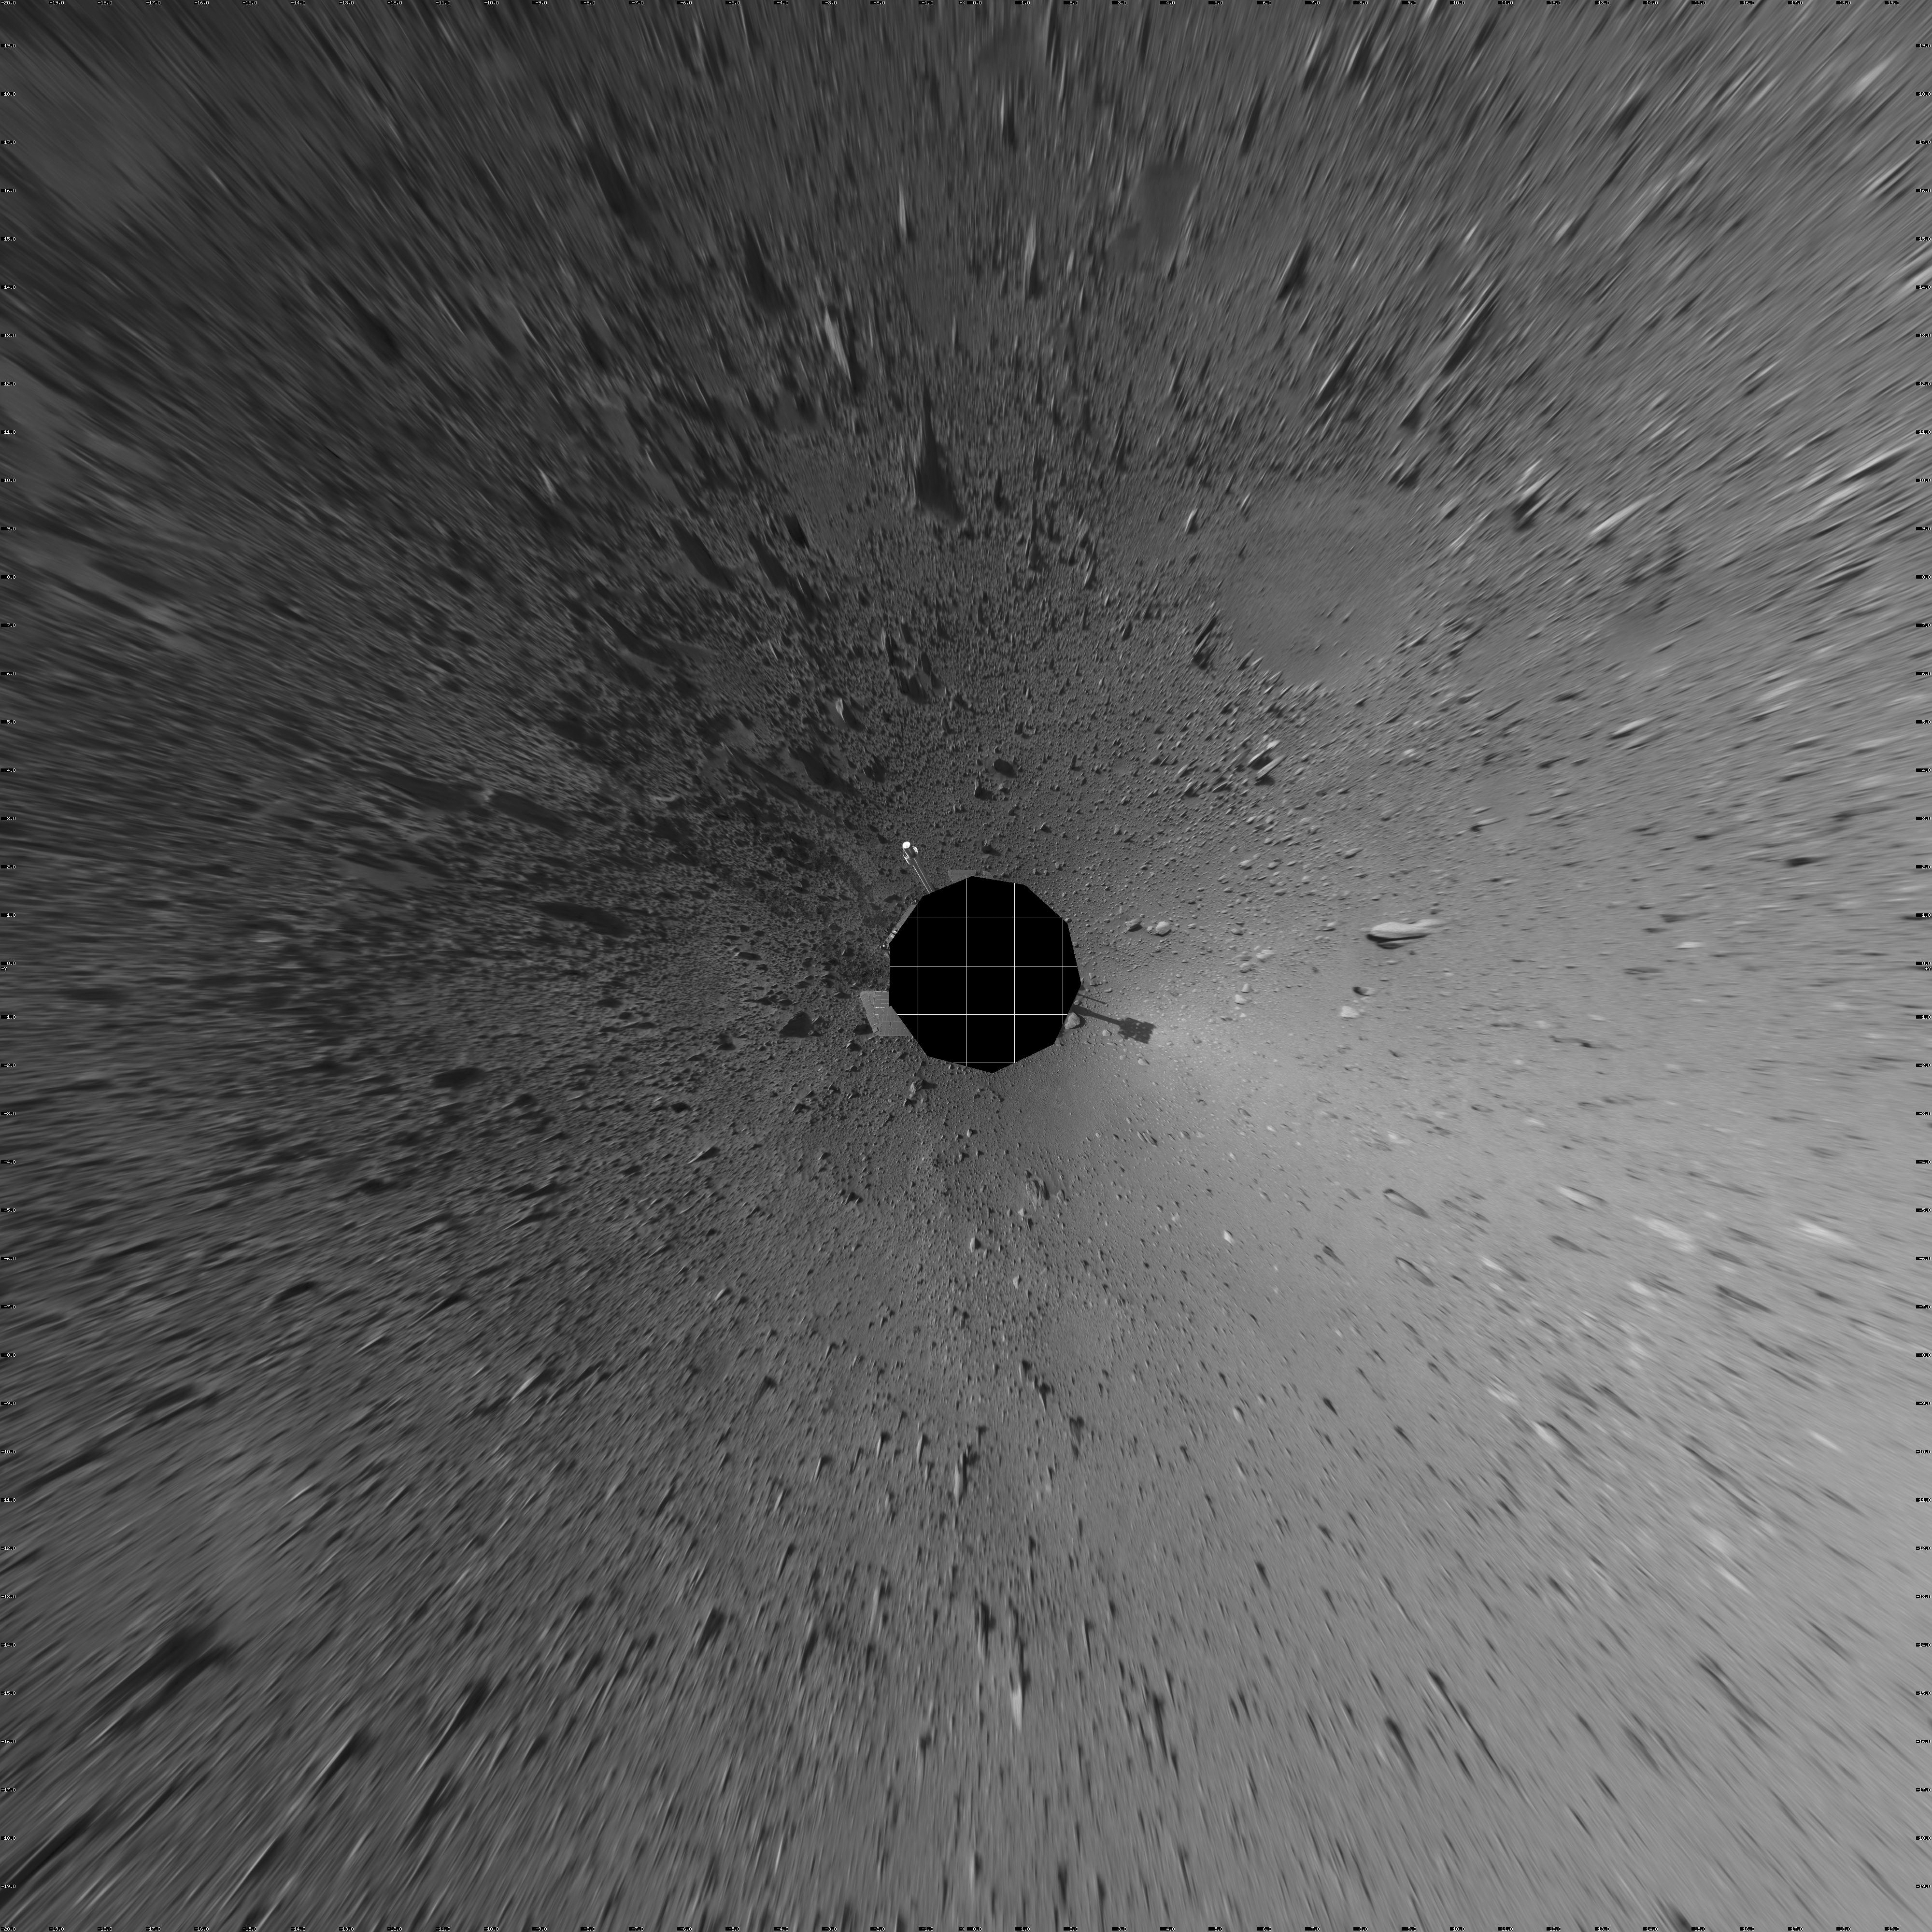

Spirit’s View on Sol 124 (vertical)

This vertical-projection view was created from navigation camera images that NASA’s Mars Exploration Rover Spirit acquired on sol 124 (May 9, 2004). It reveals Spirit’s view as it gets closer to the “Columbia Hills.”

Credit: NASA/JPL